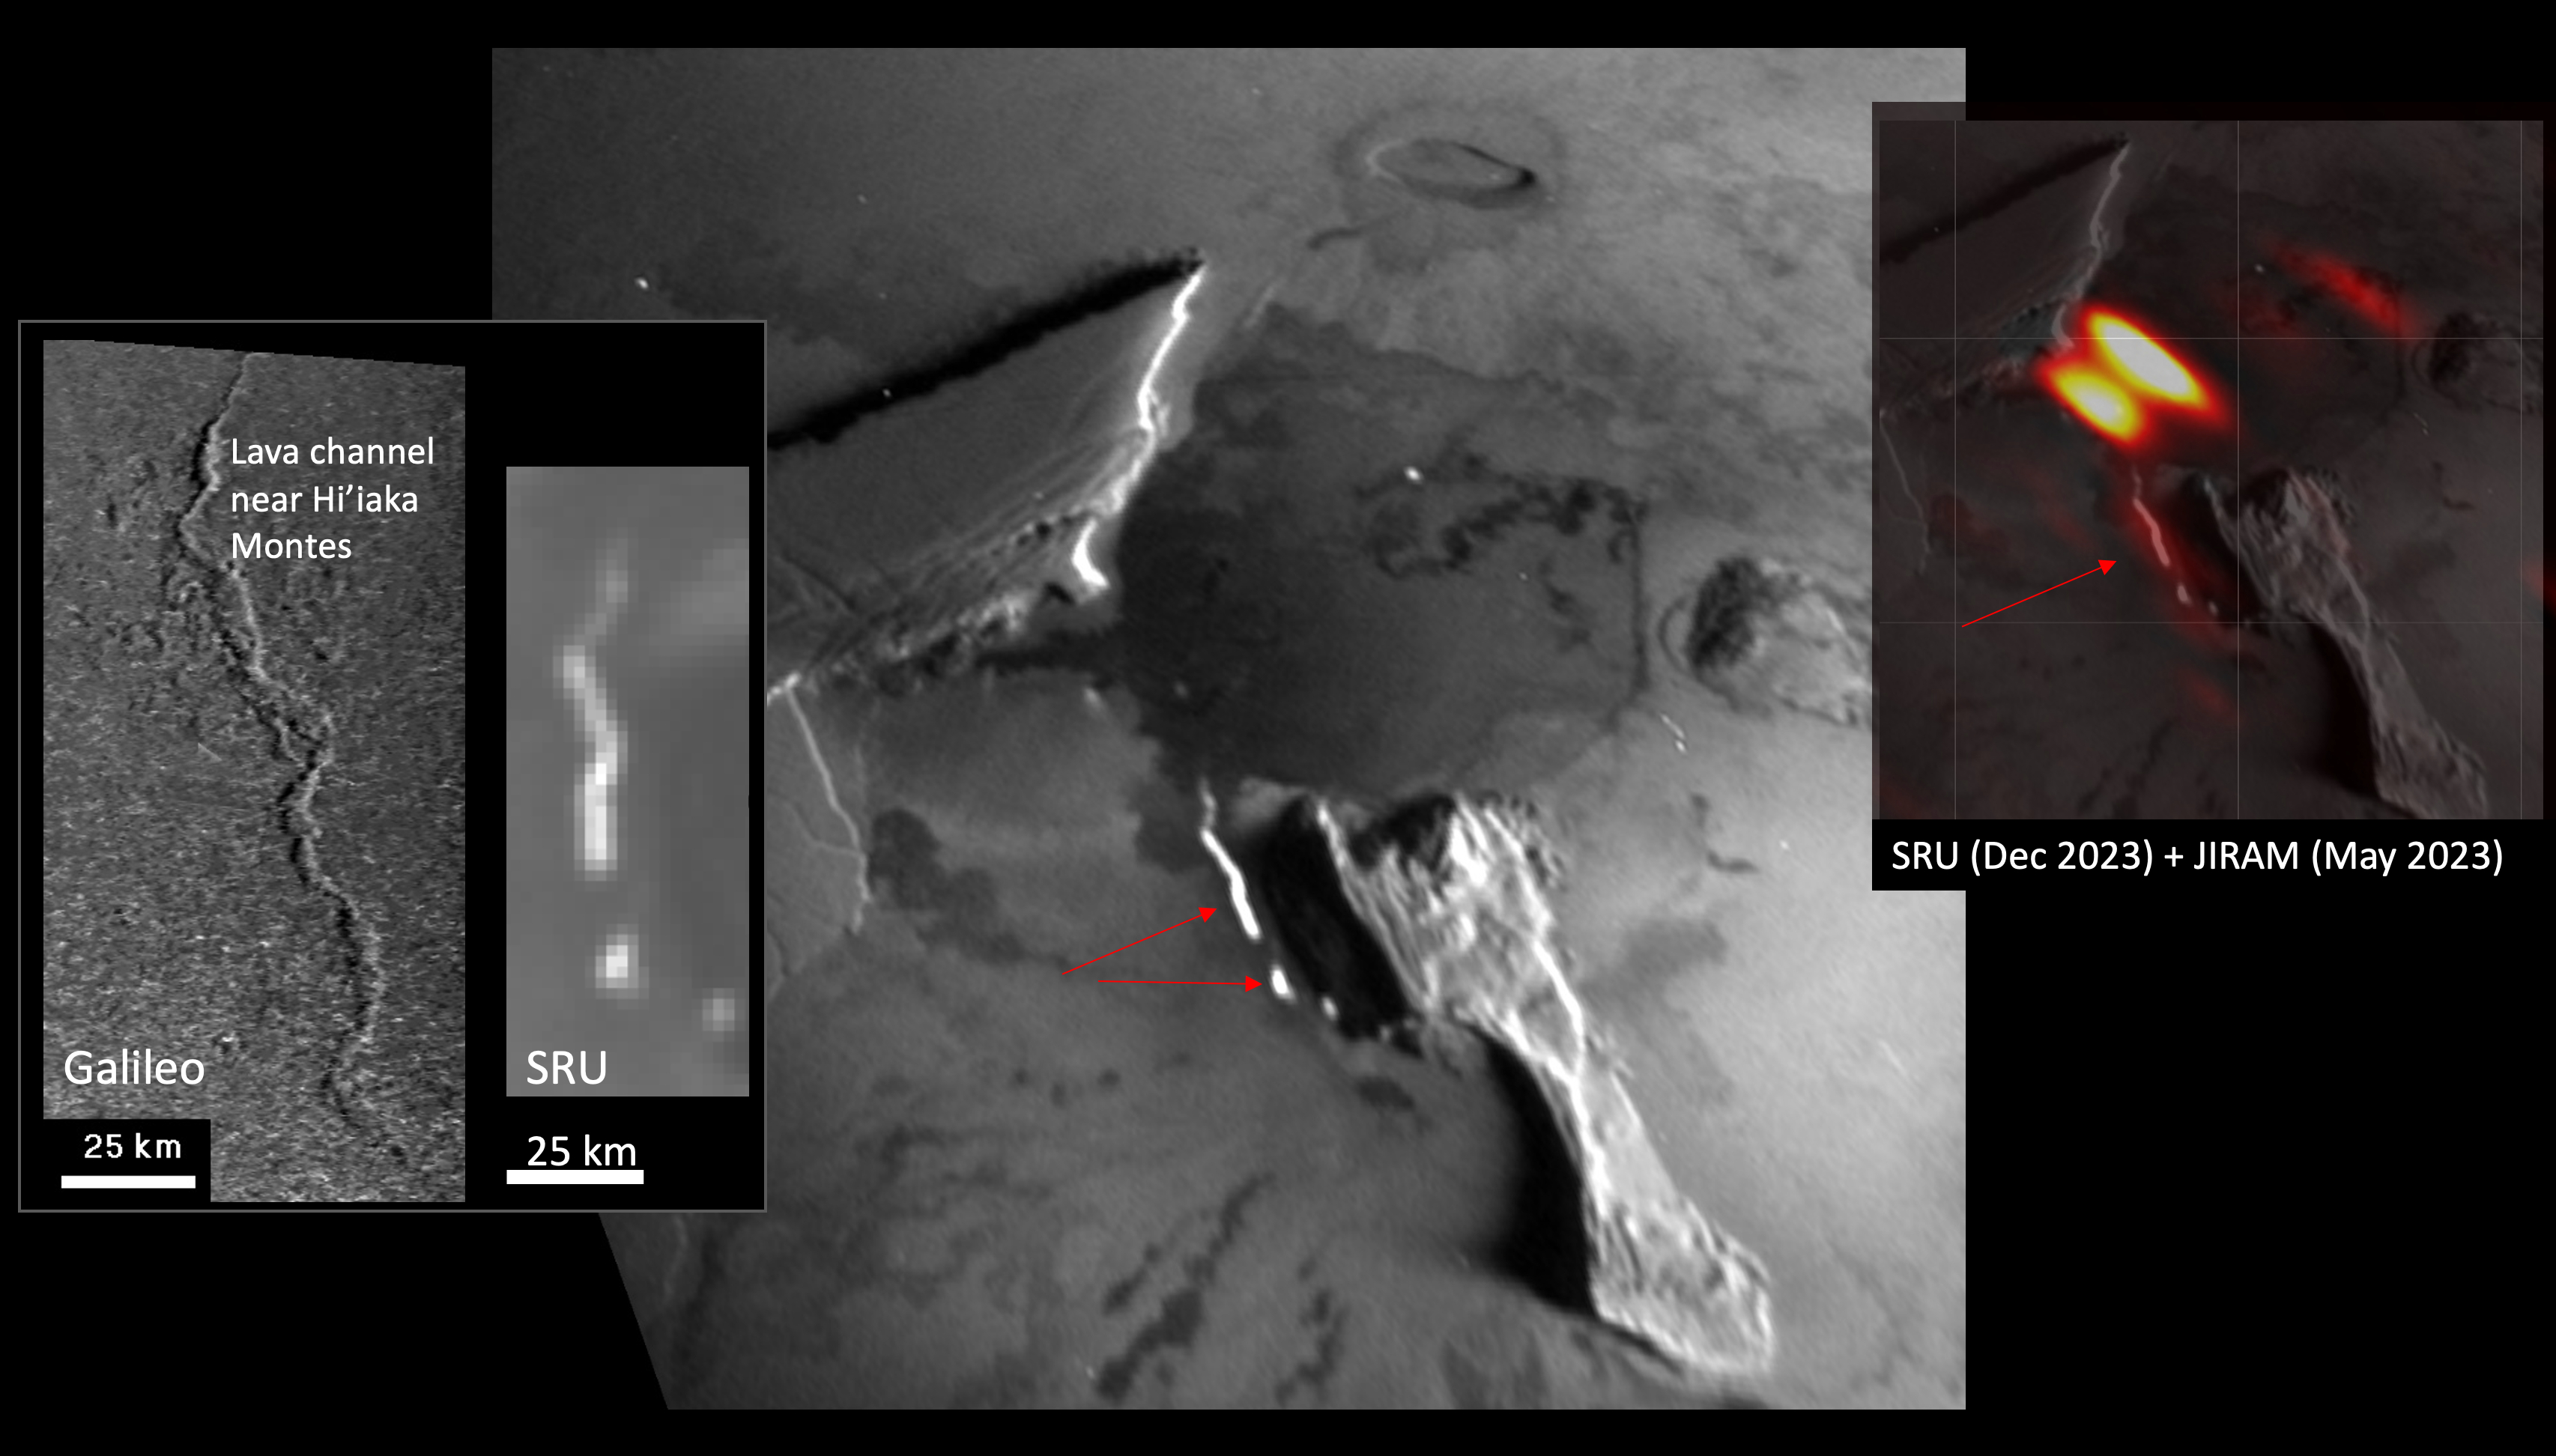

NASA’s Juno Captures Lava Channel Thermal Emissions at Zal Patera

The Stellar Reference Unit (SRU) on NASA’s Juno spacecraft made this first-of-a-kind observation on Dec. 30, 2023, of an elongated, 40-mile-long (65-kilometer-long), curvy thermal emission feature and a shorter linear emission segment to the west of South Zal Mons. The resolution is 0.6 miles (1 kilometer) per pixel.

The feature is suspected to be an active lava channel, given the similarity of its morphology to that of the two previously identified lava channels on Io. The shape of the Ionian lava channel near Hi’iaka Montes is compared to the SRU emission feature in the left panel. Juno’s infrared camera, JIRAM, observed a long thermal emission “hot spot” at lower resolution (19 miles, or 30 kilometers, per pixel) in May 2023 at the same location (JIRAM infrared data is overlaid on the SRU image in the right panel, illustrating the overlap).

Credit: NASA/Caltech-JPL/SwRI/LPI/USRA/ASI-INAF